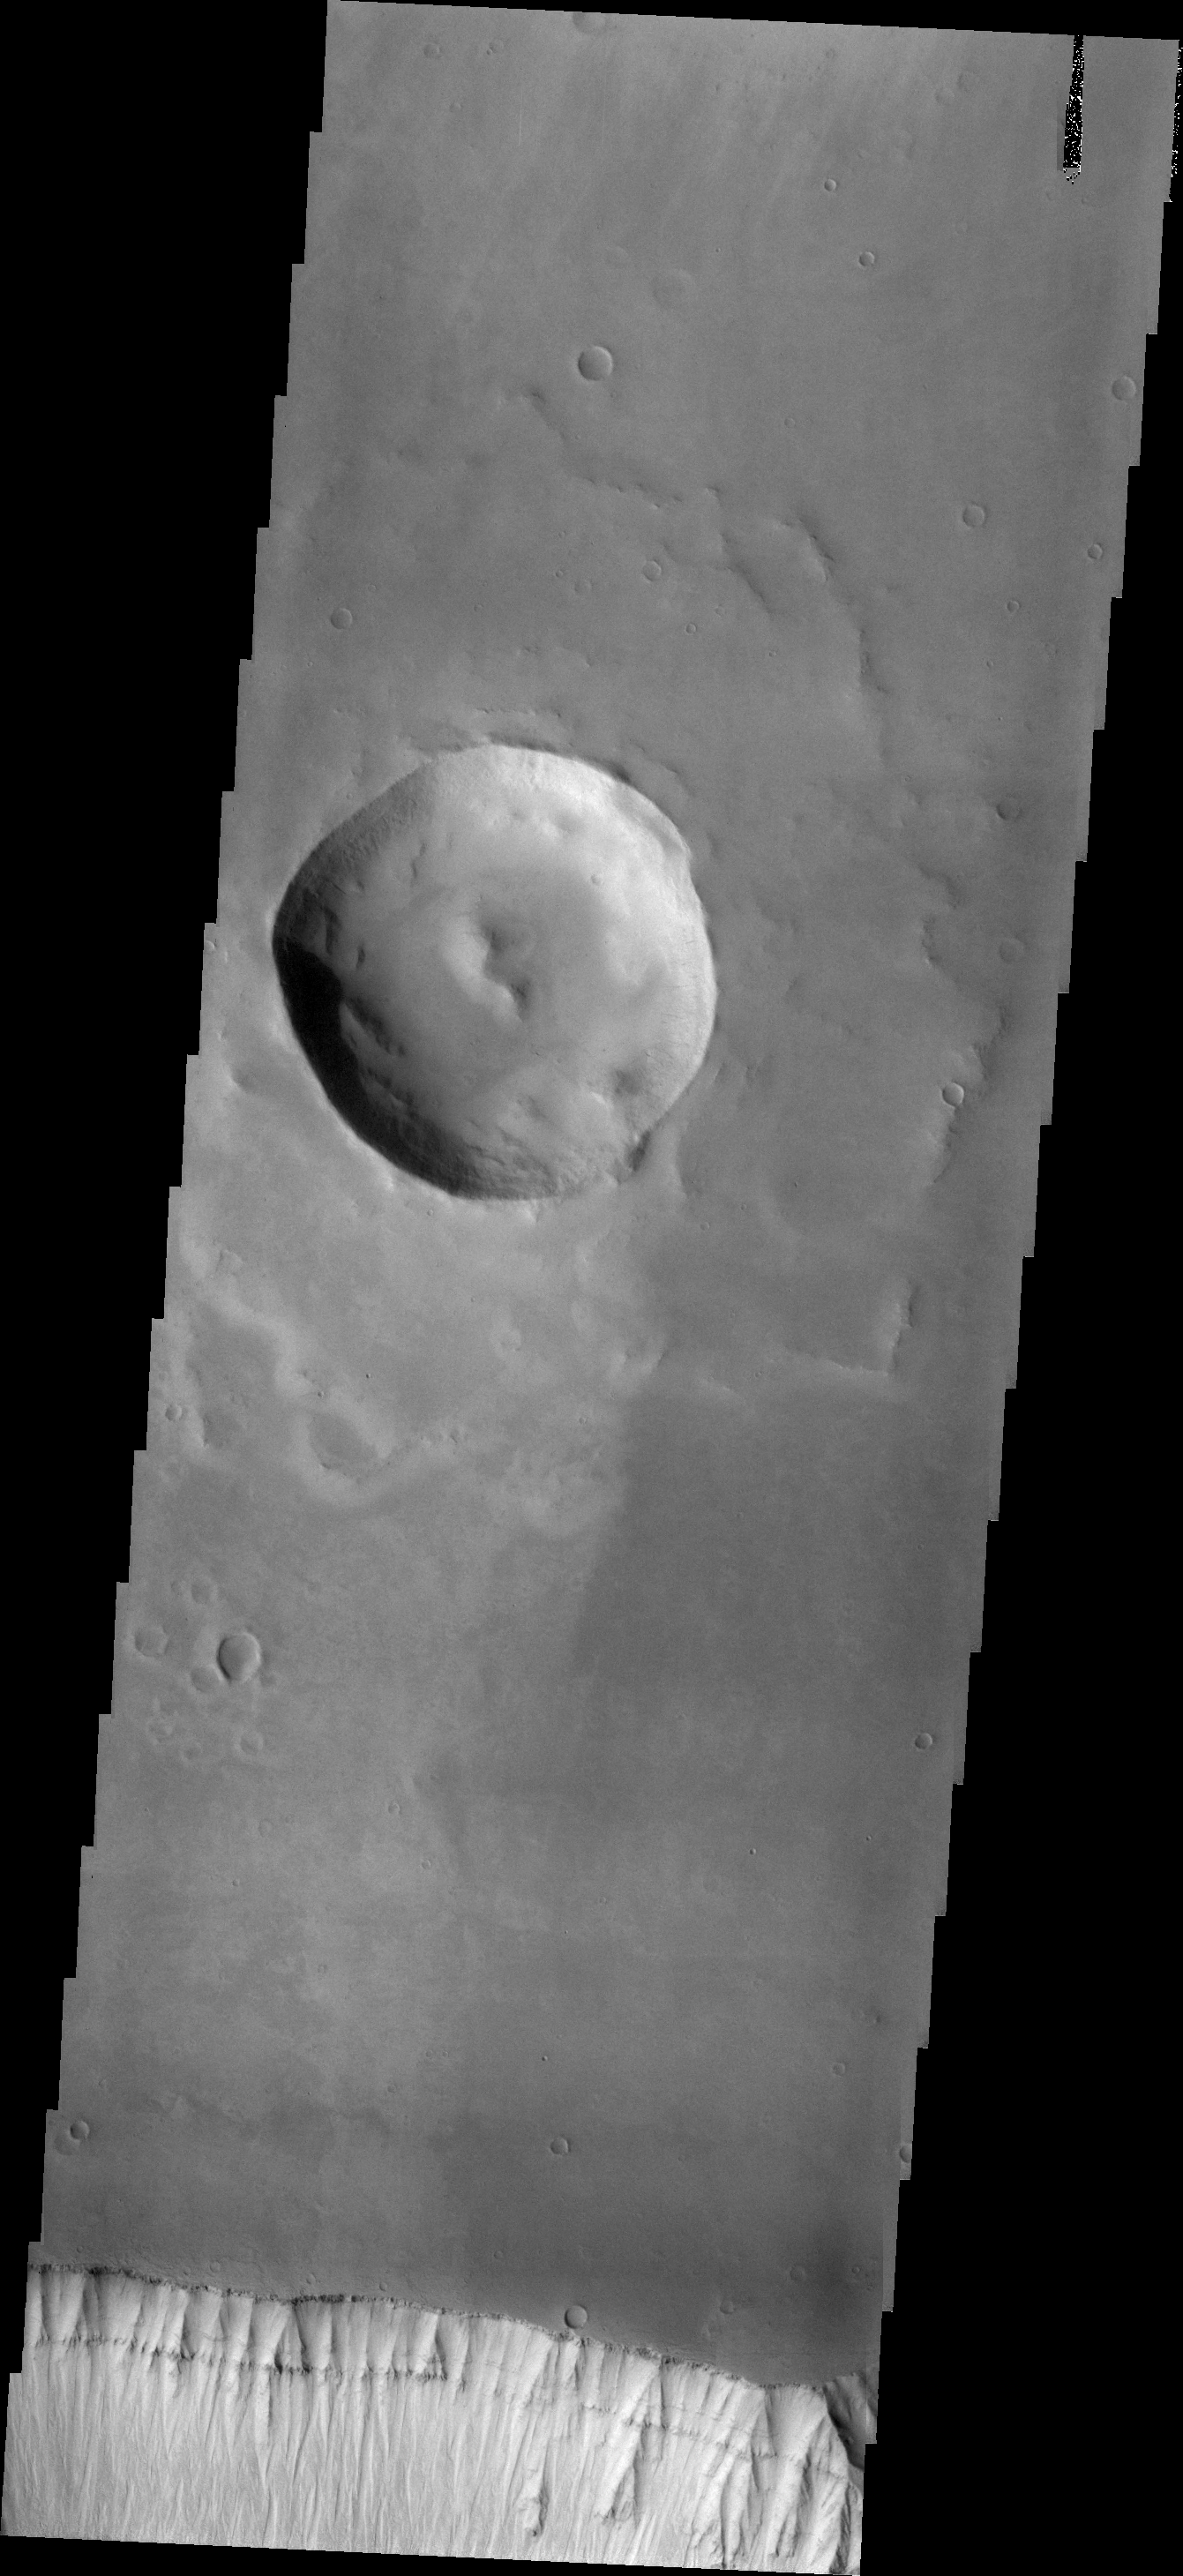

Layering

At the bottom of this VIS image is the cliff-face that is the sidewall of Ophir Chasma. Layering is easily visible in the upper cliff wall, with the thickness of the surface clearly visible. Such images give important information about the formation of the surface of Mars today.

Credit: NASA/JPL/ASU